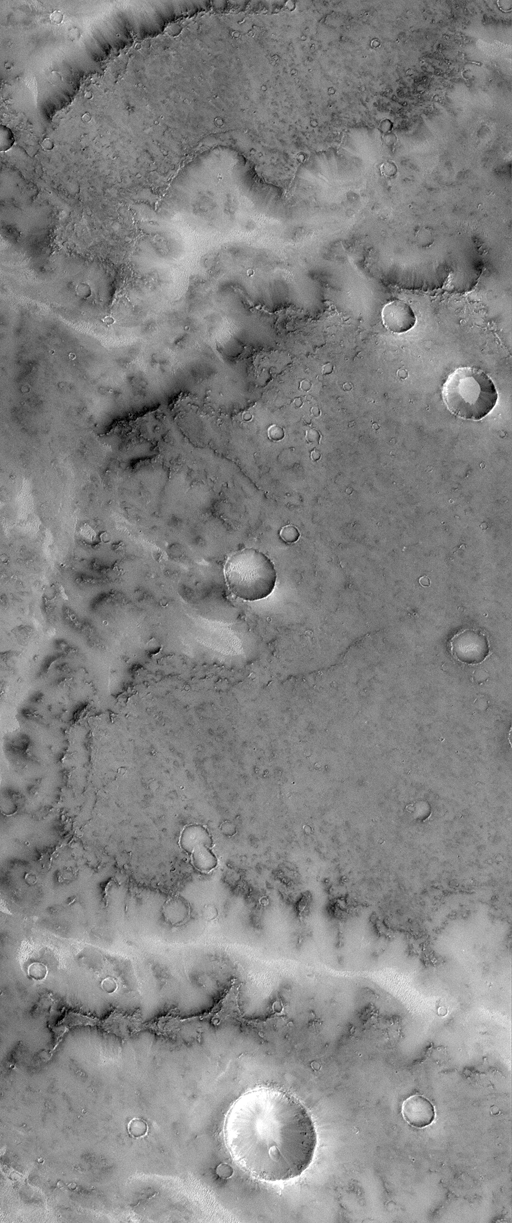

Mars Water: Valley Networks

The ancient cratered terrains of Mars exhibit many branching valley “networks.” These were first observed by Mariner 9 in 1972, and immediately they were considered to be evidence that Mars had liquid water running across its surface during its earliest years(i.e., about 4 billion years ago). The Mars Global Surveyor (MGS) Mars Orbiter Camera (MOC) took pictures of a number of valley networks in the martian heavily cratered terrains during late 1997 and early 1998. Seen at resolutions ranging from 2 to 30 meters (7 to 98 feet) per pixel, most of these valley networks are found to be so old that their floors are covered by dunes and their walls obscured by dust and debris. Because of this obscuration, many of the small features that could be used to determine the origin of these valleys are missing.

The MOC image 24106 subframe (above) shows a portion of a typical valley network system in central Terra Meridiani near the martian Equator and Prime Meridian. The surface into which the valley has formed has a low albedo (that is, it is dark) and exhibits many circular impact craters and pits. The valley appears brighter than its surroundings, owing to sand and dust deposits; bright sand can also be seen on the floors of craters. The outline of the valley wall shows attributes–for example, various protrusions and alcoves–that suggest the margin of a lava flow (which would be consistent with the dark surface). Crater-like rings within the valley adjacent to the wall are the resistant portions of impact craters that survived the retreat of the wall as the valley widened. This is evidence that processes of valley widening were relatively gentle, probably related to groundwater seeping from beneath a resistant cap of volcanic rock.

MOC image 24106 was taken on April 14, 1998. The subframe shown here covers an area 11.5 km by 27.4 km (7.1 miles by 17.0 miles) in size. The image as presented here has a resolution of about 22.4 meters (74 feet) per pixel. The subframe is centered at 6.2°S latitude and 357.4°W longitude. (CLICK HERE for a context image). North is approximately up, illumination is from the lower right.

Malin Space Science Systems and the California Institute of Technology built the MOC using spare hardware from the Mars Observer mission. MSSS operates the camera from its facilities in San Diego, CA. The Jet Propulsion Laboratory’s Mars Surveyor Operations Project operates the Mars Global Surveyor spacecraft with its industrial partner, Lockheed Martin Astronautics, from facilities in Pasadena, CA and Denver, CO.

Credit: NASA/JPL/Malin Space Science Systems